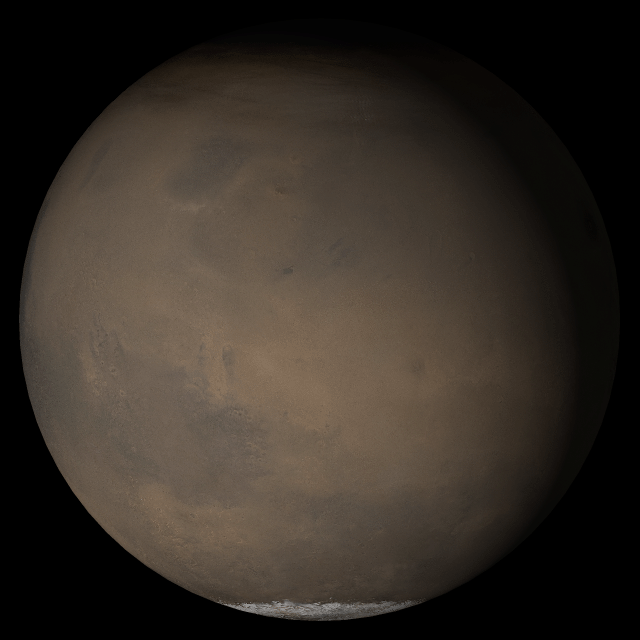

Mars at Ls 230°: Elysium/Mare Cimmerium

28 June 2005
This picture is a composite of Mars Global Surveyor (MGS) Mars Orbiter Camera (MOC) daily global images acquired at Ls 230° during a previous Mars year. This month, Mars looks similar, as Ls 230° occurred in mid-June 2005. The picture shows the Elysium/Mare Cimmerium face of Mars. Over the course of the month, additional faces of Mars as it appears at this time of year are being posted for MOC Picture of the Day. Ls, solar longitude, is a measure of the time of year on Mars. Mars travels 360° around the Sun in 1 Mars year. The year begins at Ls 0°, the start of northern spring and southern autumn.

Season Northern Autumn/Southern Spring

Credit: NASA/JPL/Malin Space Science Systems